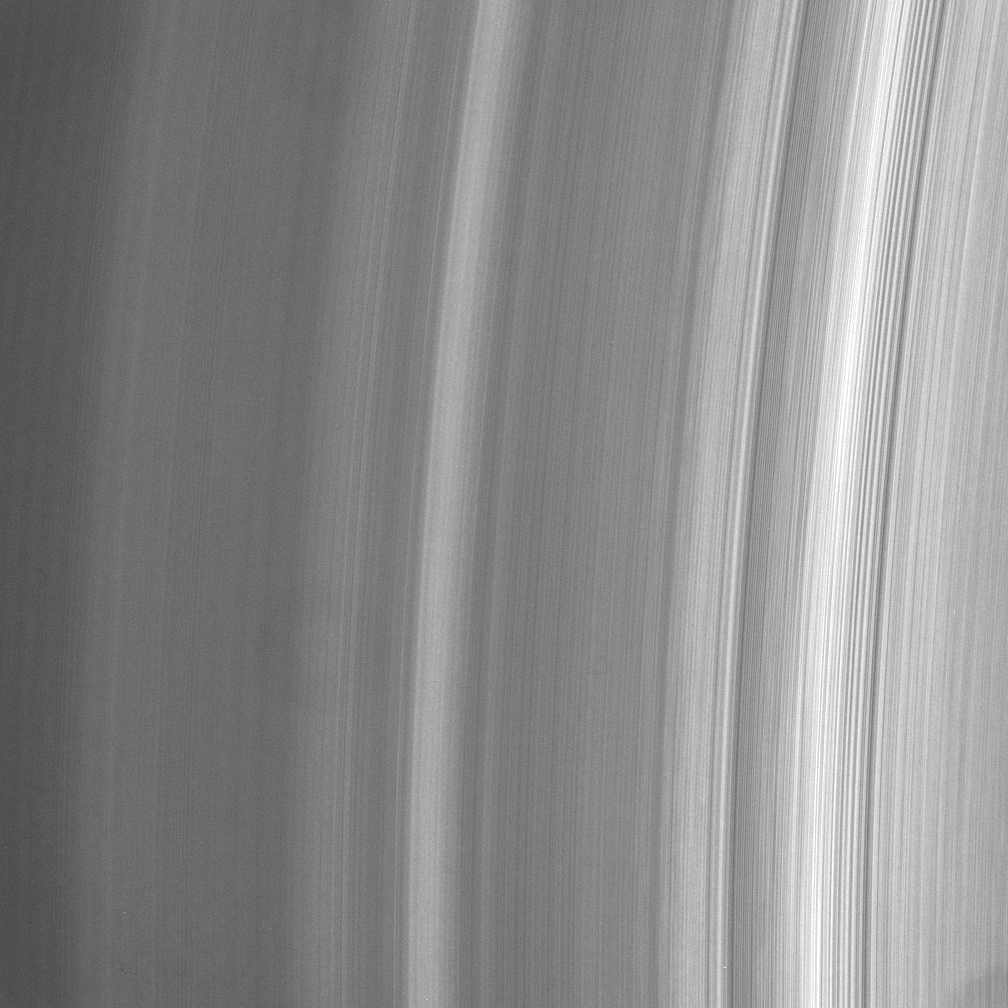

Azimuthal Variability

This close-up view of the inner A ring shows intriguing variations in brightness along the direction of ring motion — from top to bottom. Close examination reveals dark regions that appear to widen and then narrow, and thin bright regions that disappear altogether.

Variations in brightness are to be expected in the direction of increasing orbital distance from Saturn, but variations along the azimuthal (or circumferential) direction are unusual, as they should be smoothed out quickly by ring particle motion.

(The faint “doughnut” left of center and the dark area in the lower right corner are imaging artifacts.)

The image was taken in visible light with the Cassini spacecraft narrow-angle camera on July 23, 2006 at a distance of approximately 285,000 kilometers (177,000 miles) from Saturn. Image scale is 1 kilometer (0.6 mile) per pixel.

The Cassini-Huygens mission is a cooperative project of NASA, the European Space Agency and the Italian Space Agency. The Jet Propulsion Laboratory, a division of the California Institute of Technology in Pasadena, manages the mission for NASA’s Science Mission Directorate, Washington, D.C. The Cassini orbiter and its two onboard cameras were designed, developed and assembled at JPL. The imaging operations center is based at the Space Science Institute in Boulder, Colo.

Credit: NASA/JPL/Space Science Institute